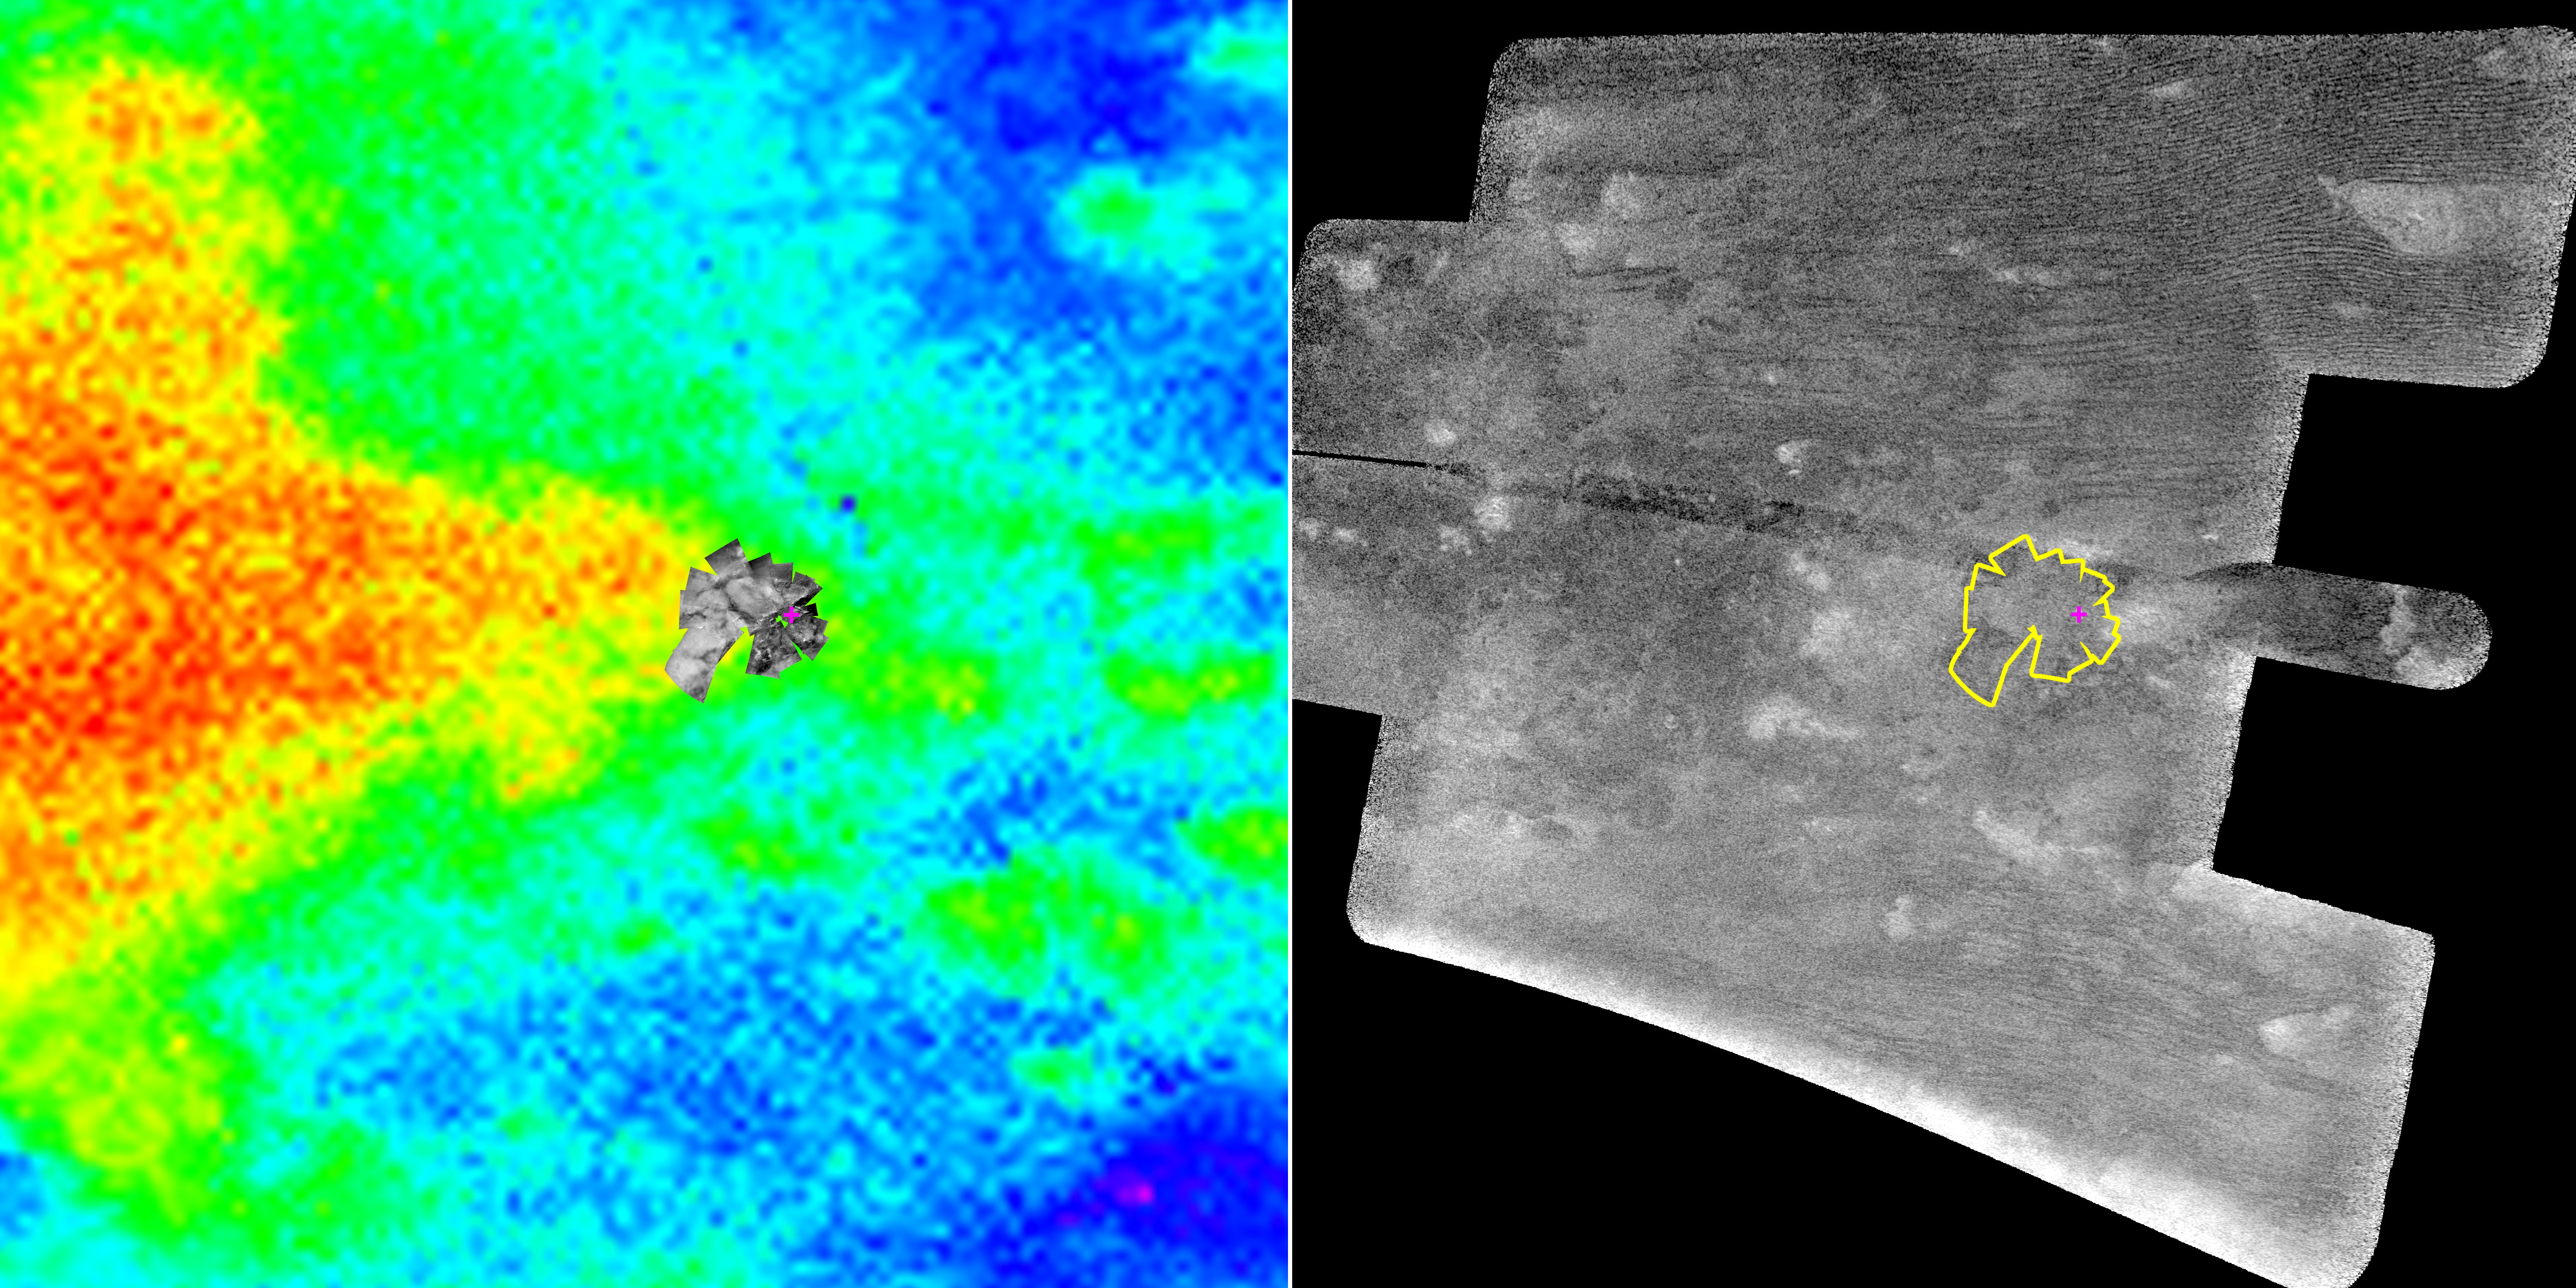

Pinpointing Huygens Landing Site

The Cassini spacecraft carried the European Space Agency’s Huygens probe to Saturn and released it in December 2004. The probe landed on Titan Jan. 14, 2005, acquiring a set of images using the descent imager/spectral radiometer camera as it parachuted to the surface.

As Cassini continued to orbit Saturn, its imaging science subsystem and visual and infrared mapping spectrometer mapped the region where the Huygens probe landed. On Friday, Oct. 28, 2005, Cassini’s radar instrument provided the highest resolution orbital data yet of this area.

The two images shown here tell the story. On the left, in color, is a composite of the imaging camera and infrared data (red areas are brighter and blue darker, as seen in infrared). On the right is the synthetic aperture radar image. The Huygens descent images are shown inset on the left image and outlined in yellow on the right. The magenta cross in both images shows the best estimate of the actual Huygens landing site. This is a preliminary result, based on the best information available at the present time.

In the left image, the brighter areas seen by the Huygens camera correspond to the large area depicted in red and yellow. On closer inspection, bright features within the Huygens mosaic seem to correspond to smaller features in the map composed of data from the visual and infrared spectrometer and imaging camera. On the right, the correspondence is less clear. In radar images bright features are usually rougher, so one would not necessarily expect an obvious connection.

The Cassini-Huygens mission is a cooperative project of NASA, the European Space Agency and the Italian Space Agency. The Jet Propulsion Laboratory, a division of the California Institute of Technology in Pasadena, manages the mission for NASA’s Science Mission Directorate, Washington, D.C. The Cassini orbiter was designed, developed and assembled at JPL. The radar instrument team is based at JPL, working with team members from the United States and several European countries. The visual and infrared mapping spectrometer team is based at the University of Arizona. The imaging operations center is based at the Space Science Institute in Boulder, Colo.

Credit: NASA/JPL-Caltech/University of Arizona/Space Science Institute